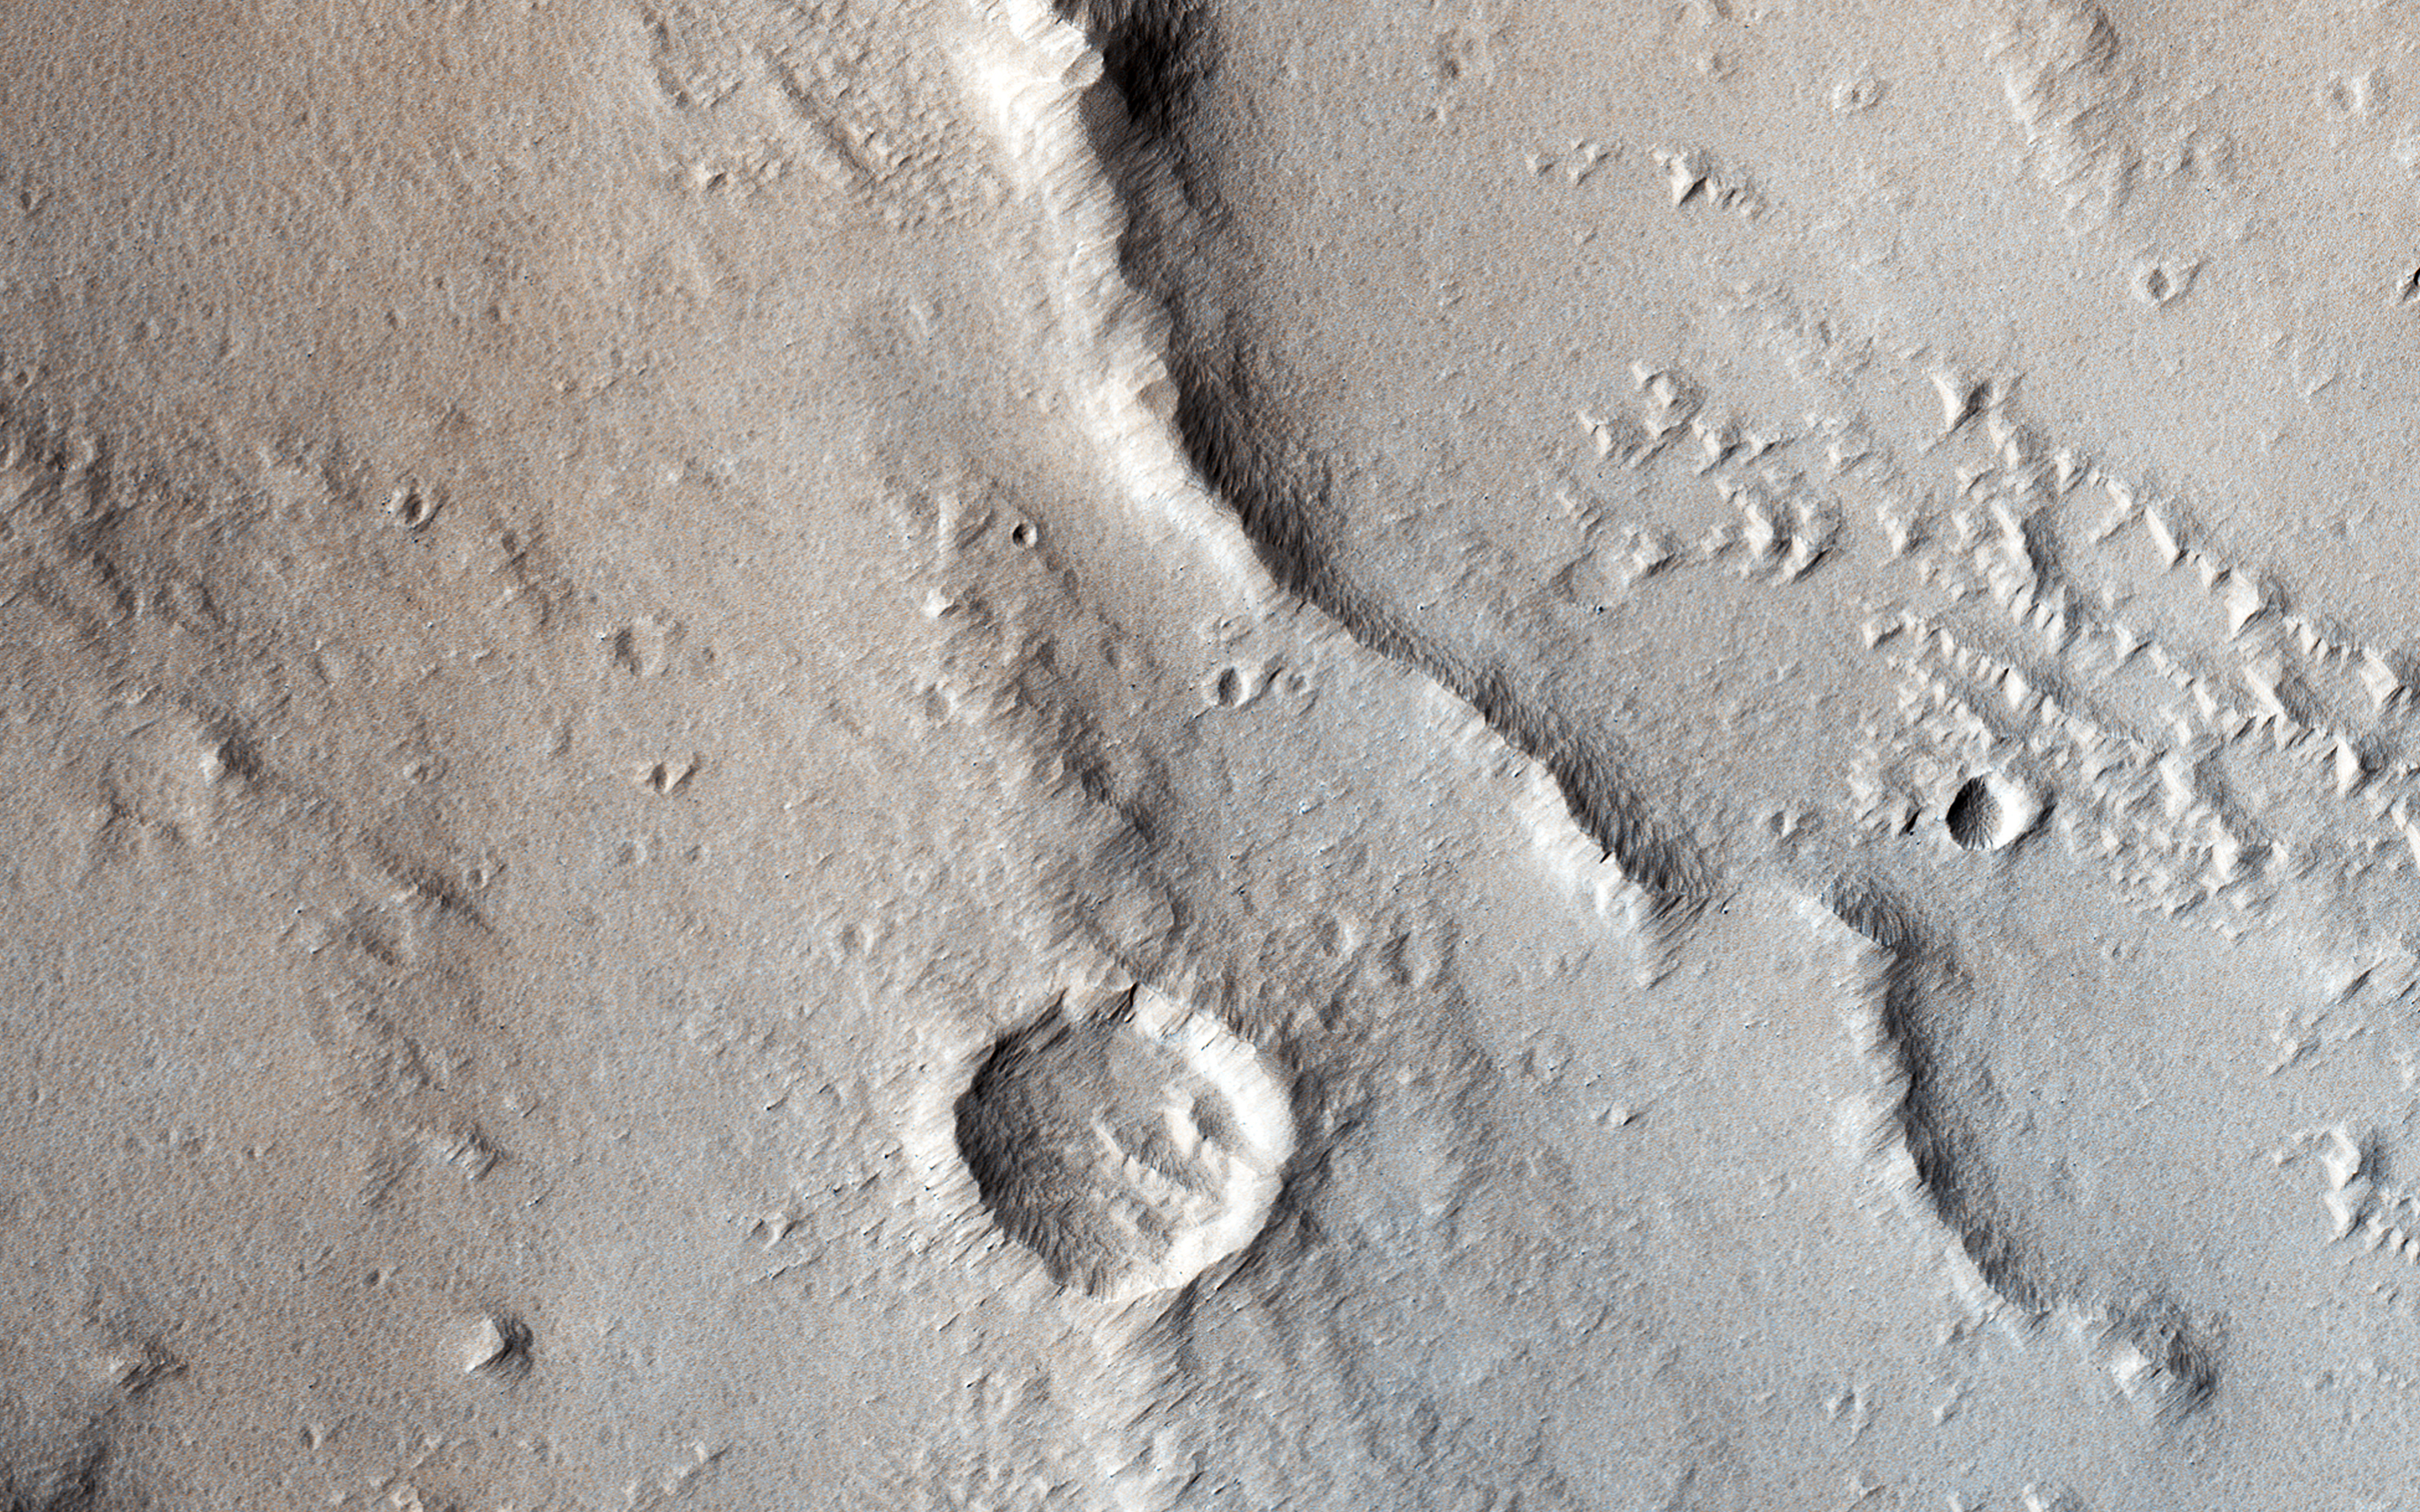

Wrinkle Ridges and Pit Craters

Tectonic stresses highly modified this area of Ganges Catena, north of Valles Marineris. The long, skinny ridges (called “wrinkle ridges”) are evidence of compressional stresses in Mars’ crust that created a crack (fault) where one side was pushed on top of the other side, also known as a thrust fault.

As shown by cross-cutting relationships, however, extensional stresses have more recently pulled the crust of Mars apart in this region. (HiRISE imaged this area in 2-by-2 binning mode, so a pixel represents a 50 x 50 square centimeter.)

The University of Arizona, Tucson, operates HiRISE, which was built by Ball Aerospace & Technologies Corp., Boulder, Colo. NASA’s Jet Propulsion Laboratory, a division of the California Institute of Technology in Pasadena, manages the Mars Reconnaissance Orbiter Project for NASA’s Science Mission Directorate, Washington.

Credit: NASA/JPL-Caltech/Univ. of Arizona